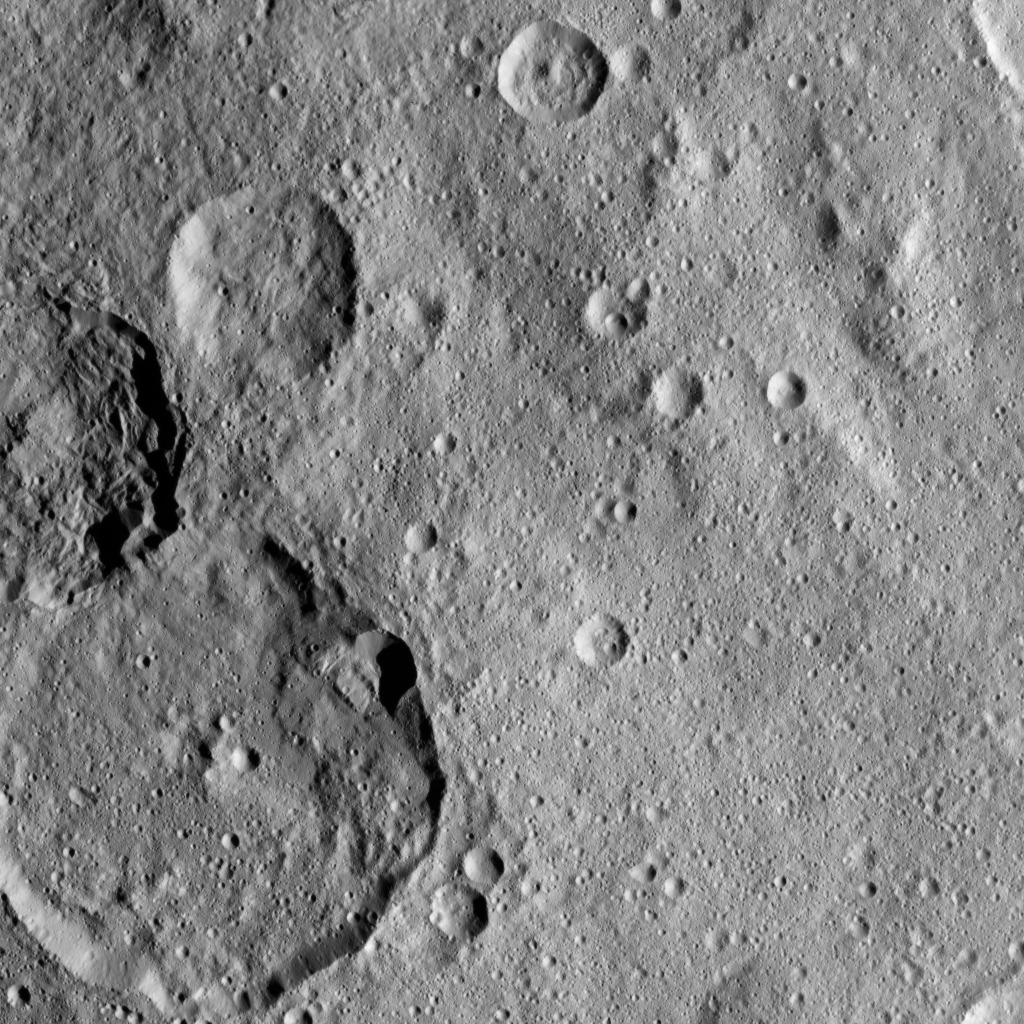

Dawn XMO2 Image 26

This view from NASA’s Dawn spacecraft shows the craters Kondos and Jarimba on Ceres. Jarimba, at 43 miles (69 kilometers) in diameter, is the largest crater in this image, located at lower left. Above it, on the left-hand edge of the image is Kondos, which is 27 miles (44 kilometers) in diameter.

Dawn took this image on Oct. 22, 2016, from its second extended-mission science orbit (XMO2), at a distance of about 920 miles (1,480 kilometers) above the surface. The image resolution is about 460 feet (140 meters) per pixel.

Dawn’s mission is managed by JPL for NASA’s Science Mission Directorate in Washington. Dawn is a project of the directorate’s Discovery Program, managed by NASA’s Marshall Space Flight Center in Huntsville, Alabama. UCLA is responsible for overall Dawn mission science. Orbital ATK, Inc., in Dulles, Virginia, designed and built the spacecraft. The German Aerospace Center, the Max Planck Institute for Solar System Research, the Italian Space Agency and the Italian National Astrophysical Institute are international partners on the mission team.

Credit: NASA/JPL-Caltech/UCLA/MPS/DLR/IDA